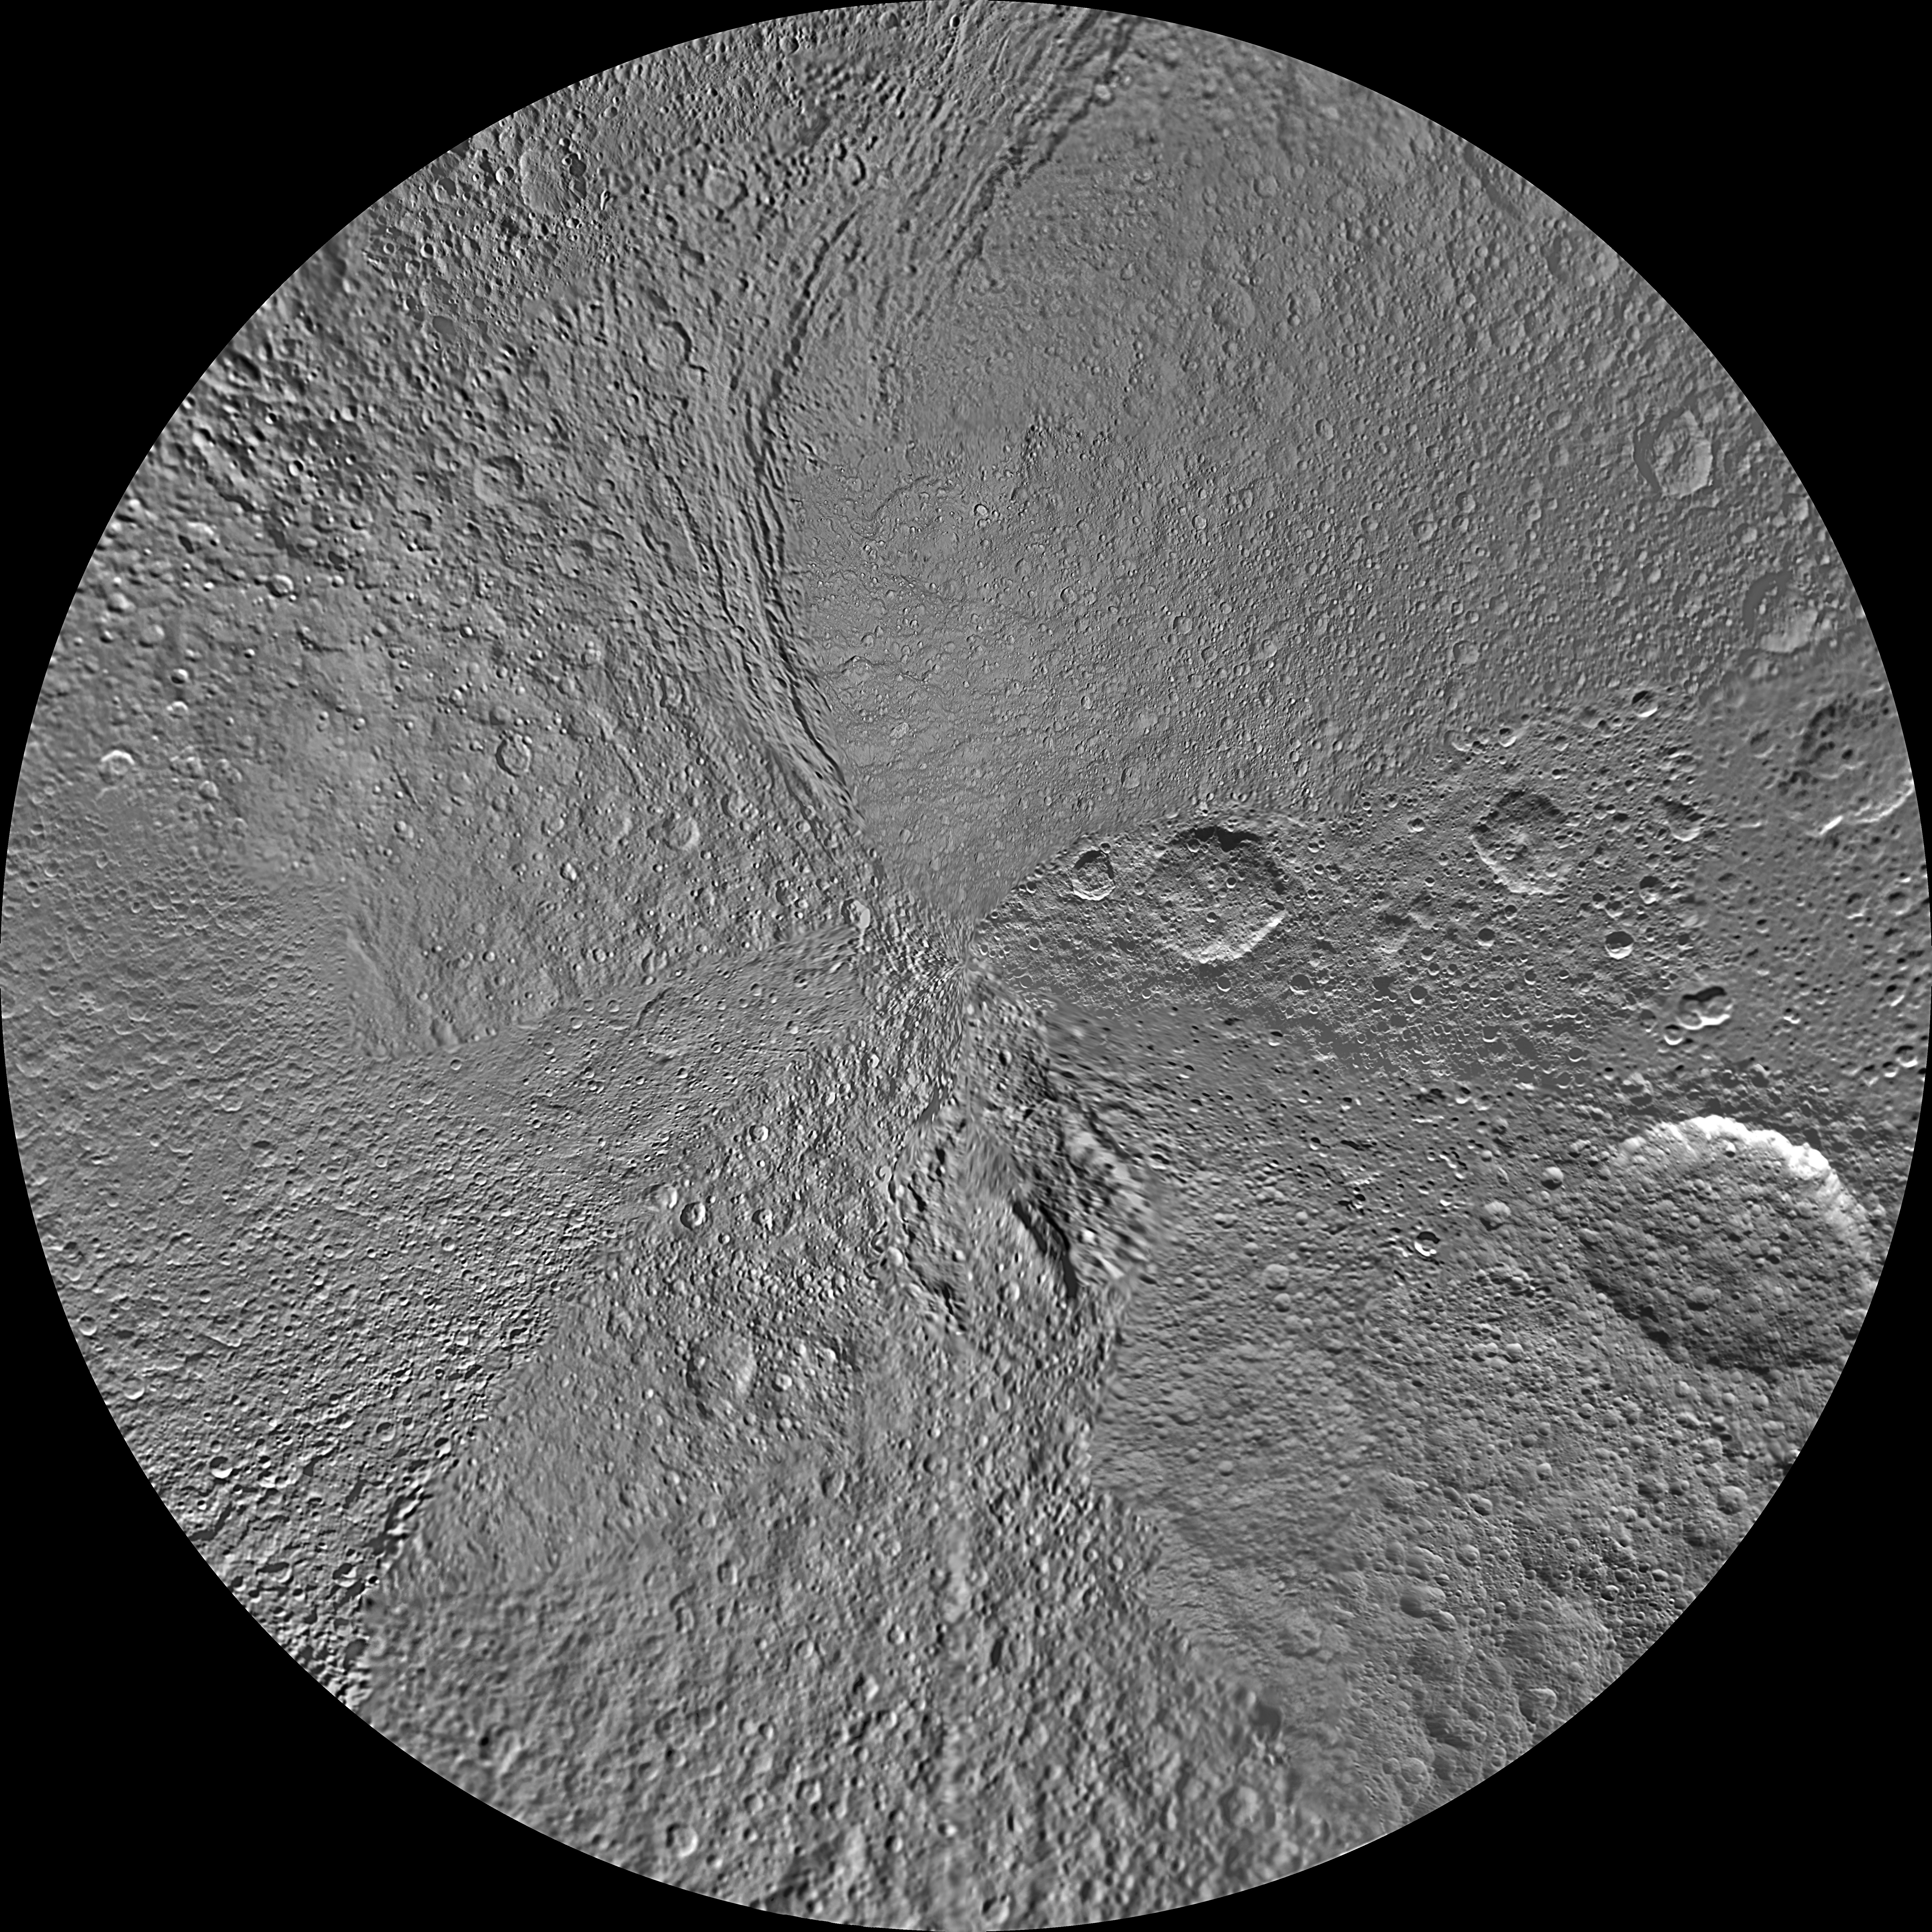

Tethys Polar Maps – August 2010

The southern hemisphere of Saturn’s moon Tethys is seen in this polar stereographic maps, mosaicked from the best-available images obtained by NASA’s Cassini spacecraft.

The map is centered on the south pole, and surface coverage extends to the equator. Grid lines show latitude and longitude in 30-degree increments. The scale in the full-size versions of these maps is 293 meters (960 feet) per pixel. The mean radius of Tethys used for projection of these maps is 536.3 kilometers (333.2 miles).

The large Penelope Crater is shown in the lower right of the south pole map, in the southern latitudes of the hemisphere of Tethys that faces backward in its orbit around Saturn. See PIA08149 to learn more.

These maps are updates to the versions released in February 2010 (see PIA11699).

The Cassini-Huygens mission is a cooperative project of NASA, the European Space Agency and the Italian Space Agency. The Jet Propulsion Laboratory, a division of the California Institute of Technology in Pasadena, manages the mission for NASA’s Science Mission Directorate in Washington. The Cassini orbiter and its two onboard cameras were designed, developed and assembled at JPL. The imaging team is based at the Space Science Institute, Boulder, Colo.

Credit: NASA/JPL/Space Science Institute